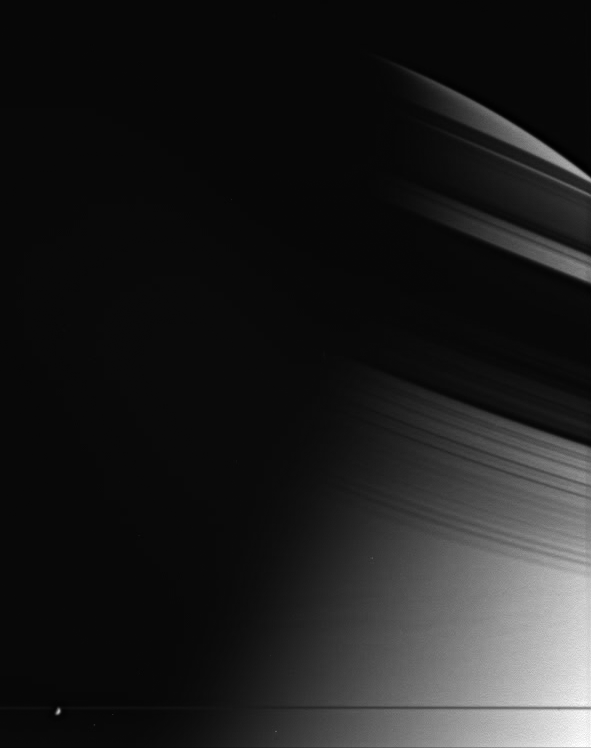

Pencil-thin Rings

If all the material that makes up Saturn’s rings were compressed into a single body, it could make a moon roughly 80 percent the size of Saturn’s moon Enceladus (505 kilometers, or 314 miles across). Enceladus is seen here against the darkness of the planet’s night side.

Saturn’s rings are incredibly thin by astronomical standards; in most places no thicker than the height of a two-story building. Their apparent thickness here is deceptive, as Cassini is not located precisely within the ringplane, and the image resolution is greater than the physical thickness of the rings.

Long, threadlike shadows cast by the rings adorn the atmosphere in this somewhat eerie scene.

The image was taken in visible light with the Cassini spacecraft wide-angle camera on March 11, 2005, at a distance of approximately 1.3 million kilometers (800,000 miles) from Saturn. The image scale is 74 kilometers (46 miles) per pixel.

The Cassini-Huygens mission is a cooperative project of NASA, the European Space Agency and the Italian Space Agency. The Jet Propulsion Laboratory, a division of the California Institute of Technology in Pasadena, manages the mission for NASA’s Science Mission Directorate, Washington, D.C. The Cassini orbiter and its two onboard cameras were designed, developed and assembled at JPL. The imaging team is based at the Space Science Institute, Boulder, Colo.

Credit: NASA/JPL/Space Science Institute